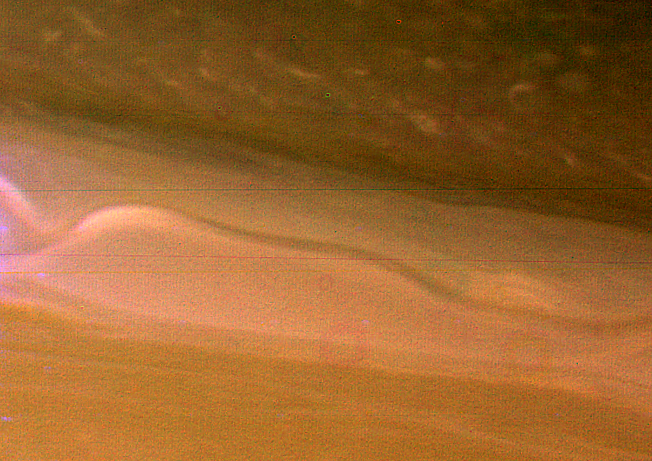

Saturn — Ribbon-like Wave Structure in Atmosphere

A view of Saturn’s clouds extending from 40` to 60` N latitude shows a ribbon-like wave structure in the south with small convective features marking a westward jet in the north. This image was obtained on November 10, 1980 when Voyager 1 was at a distance of 3,500,000 kilometers (2,200,000 miles) from Saturn. The smallest resolved features in this photograph are 65 kilometers (40 miles) in diameter. Images with similar resolution indicate that Saturn’s circulation is somewhat different from Jupiter’s. The maximum westward velocities seen on Saturn are located in the middle of the darker regions, while on Jupiter they are located at the poleward interface between belts and zones. The Voyager Project is managed by the Jet Propulsion Laboratory for NASA.

[Caption update June 25, 2012]
This wavy jetstream is strong and persistent. As of 2012, it no longer resembles a ribbon but it still flows eastward at 42 degrees north latitude (see PIA14916 and PIA14917). Scientists using data from the Cassini spacecraft observed for the first time how eddies, or rotating storms, accelerate this and other jets at two different altitudes on Saturn.

Credit: NASA/JPL